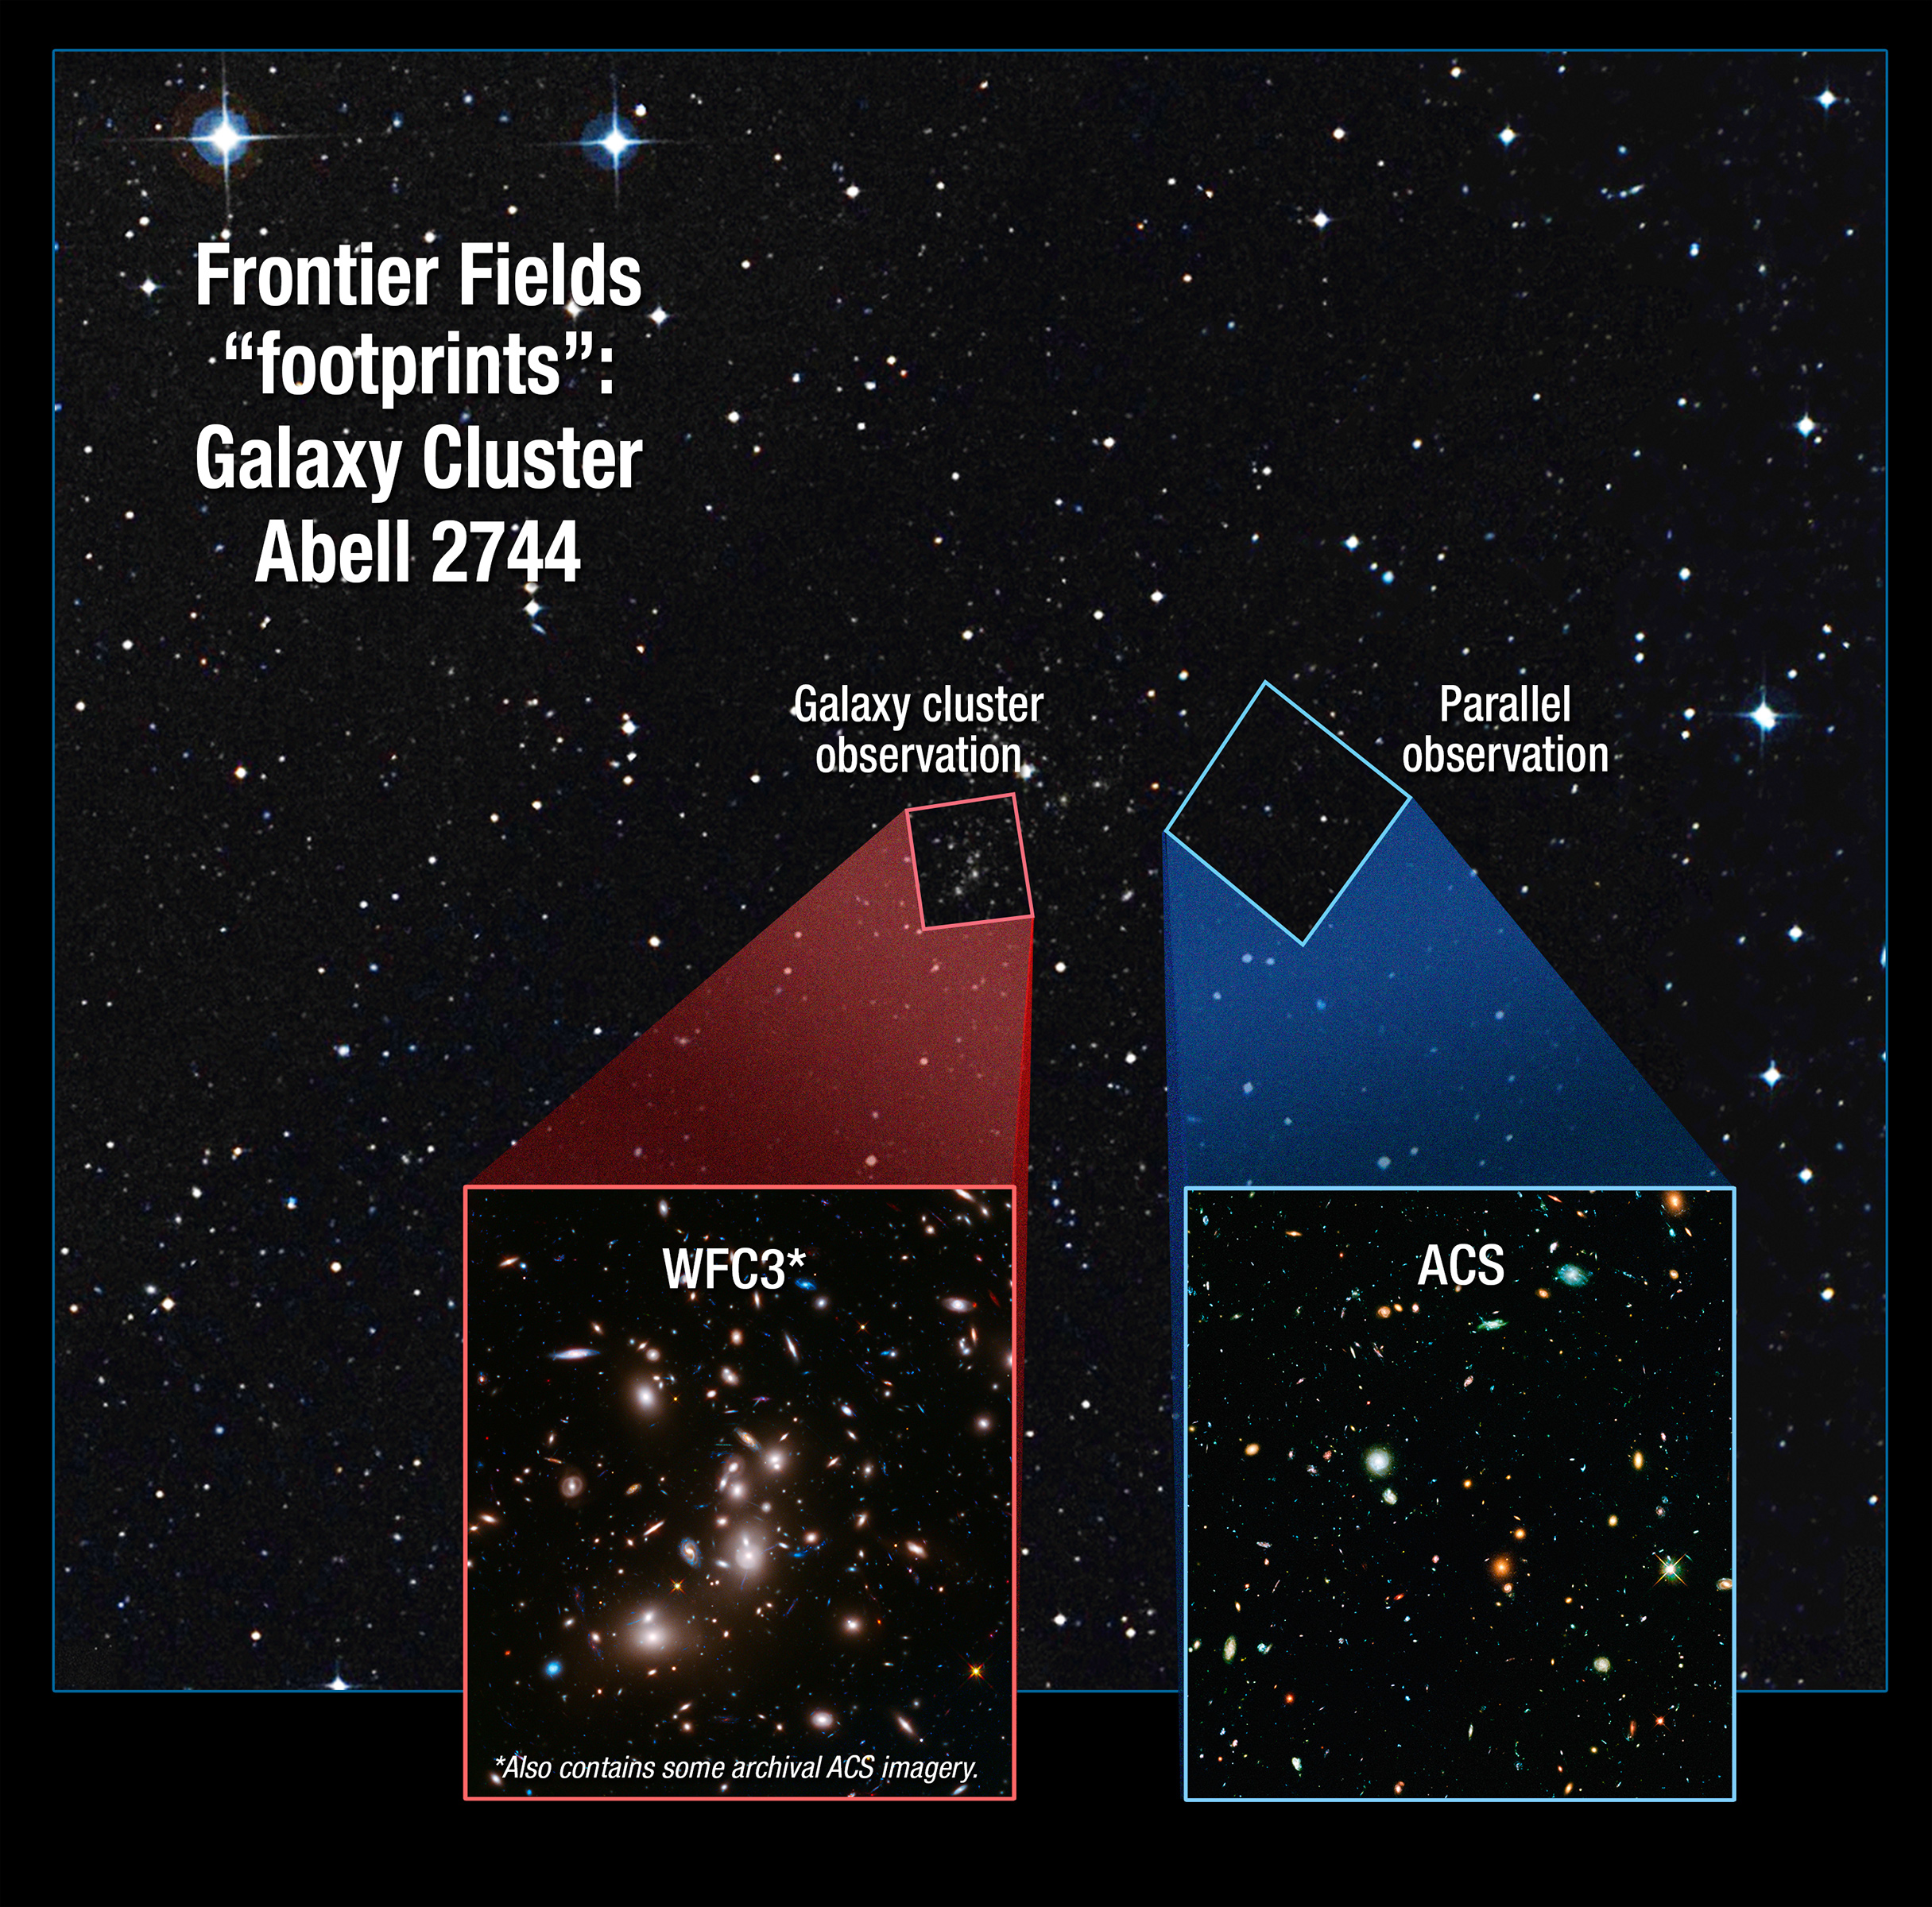

Frontier Fields Footprint: Galaxy Cluster Abell 2744

Credit: NASA, ESA, and A. Feild (STScI)